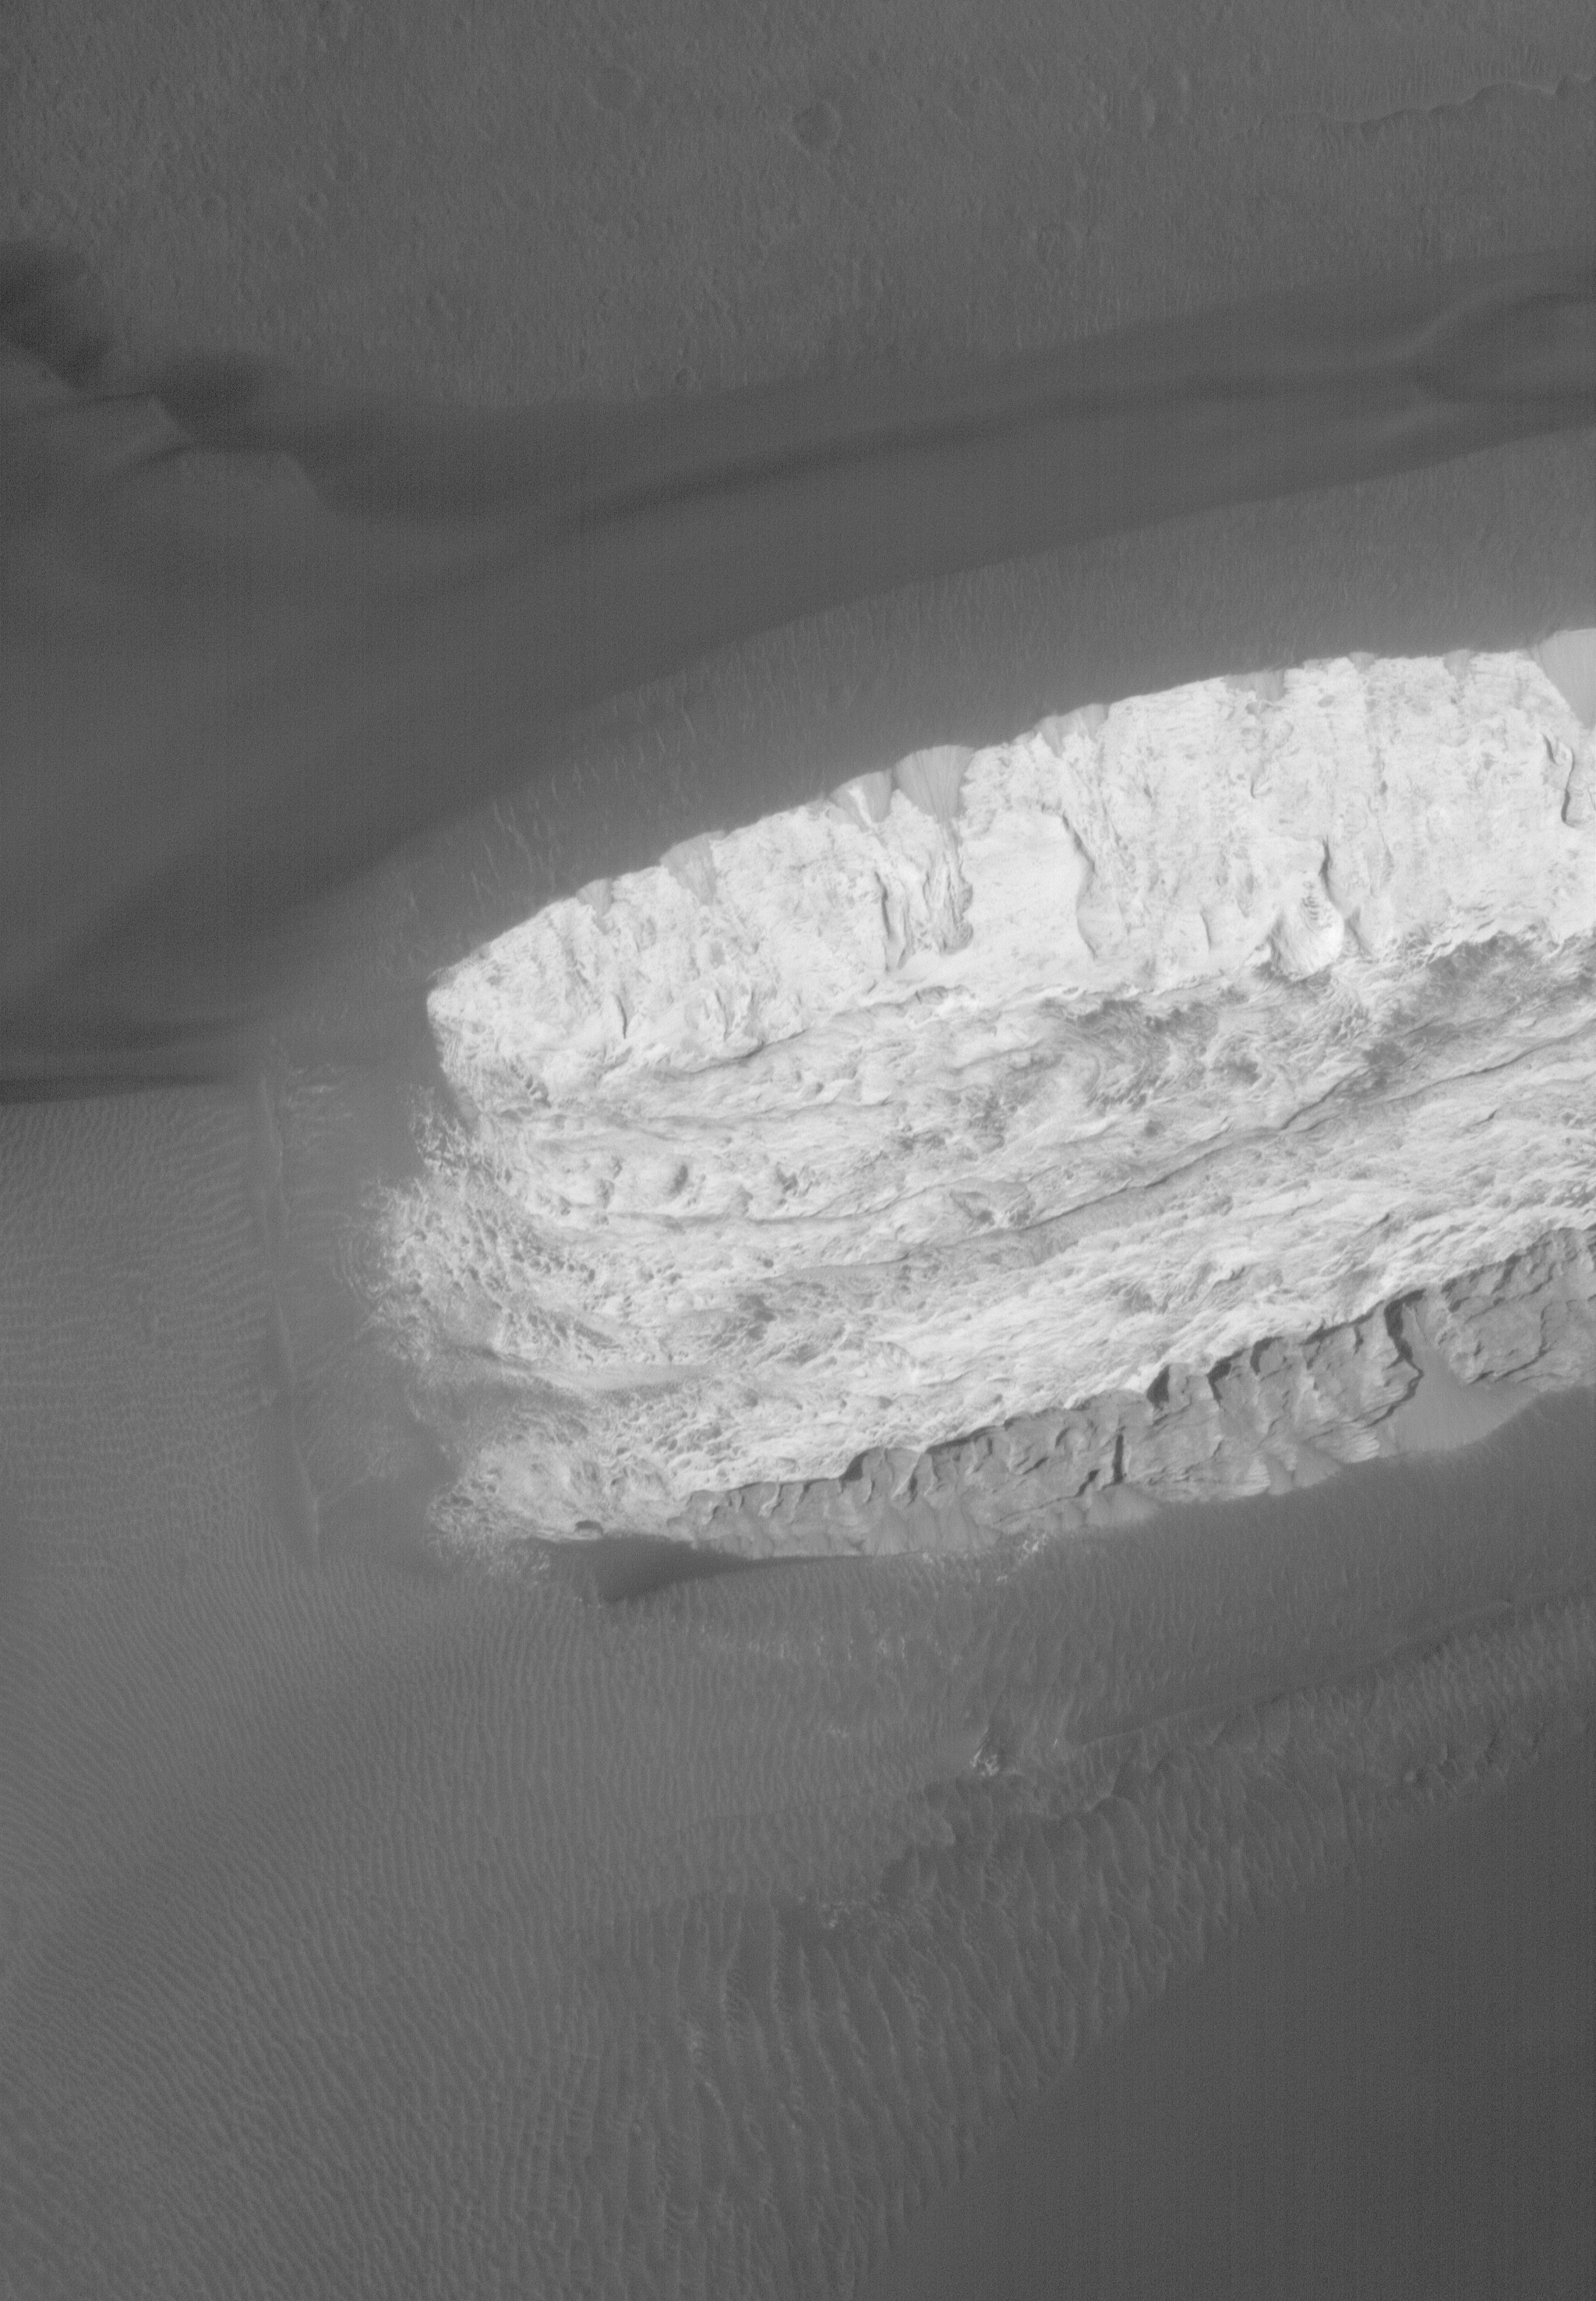

Ganges Quagmire

27 September 2006
This Mars Global Surveyor (MGS) Mars Orbiter Camera (MOC) image shows dark-toned, windblown sands and ripples, surrounding a light-toned hill, interpreted to be sedimentary rock, in Ganges Chasma. Ganges Chasma is part of the giant Valles Marineris trough system on Mars.

Location near: 8.6°S, 46.1°W
Image width: ~3 km (~1.9 mi)
Illumination from: upper right
Season: Southern Autumn

Credit: NASA/JPL/Malin Space Science Systems